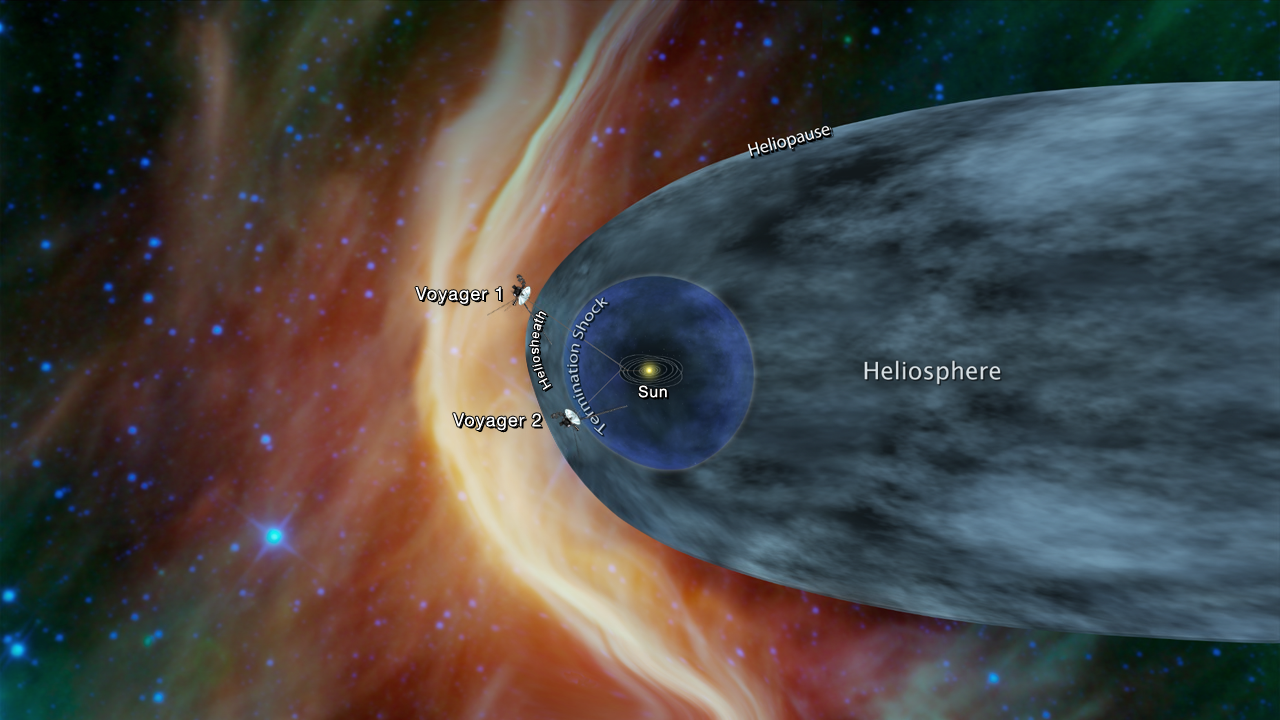

Voyager Probes Heliosphere Chart

This graphic shows the position of the Voyager 1 and Voyager 2 probes, relative to the heliosphere, a protective bubble created by the Sun that extends well past the orbit of Pluto. Voyager 1 crossed the heliopause, or the edge of the heliosphere, in 2012. Voyager 2 is still in the heliosheath, or the outermost part of the heliosphere.

The Voyager spacecraft were built by JPL, which continues to operate both. JPL is a division of Caltech in Pasadena. California. The Voyager missions are a part of the NASA Heliophysics System Observatory, sponsored by the Heliophysics Division of the Science Mission Directorate in Washington.

Credit: NASA/JPL-Caltech